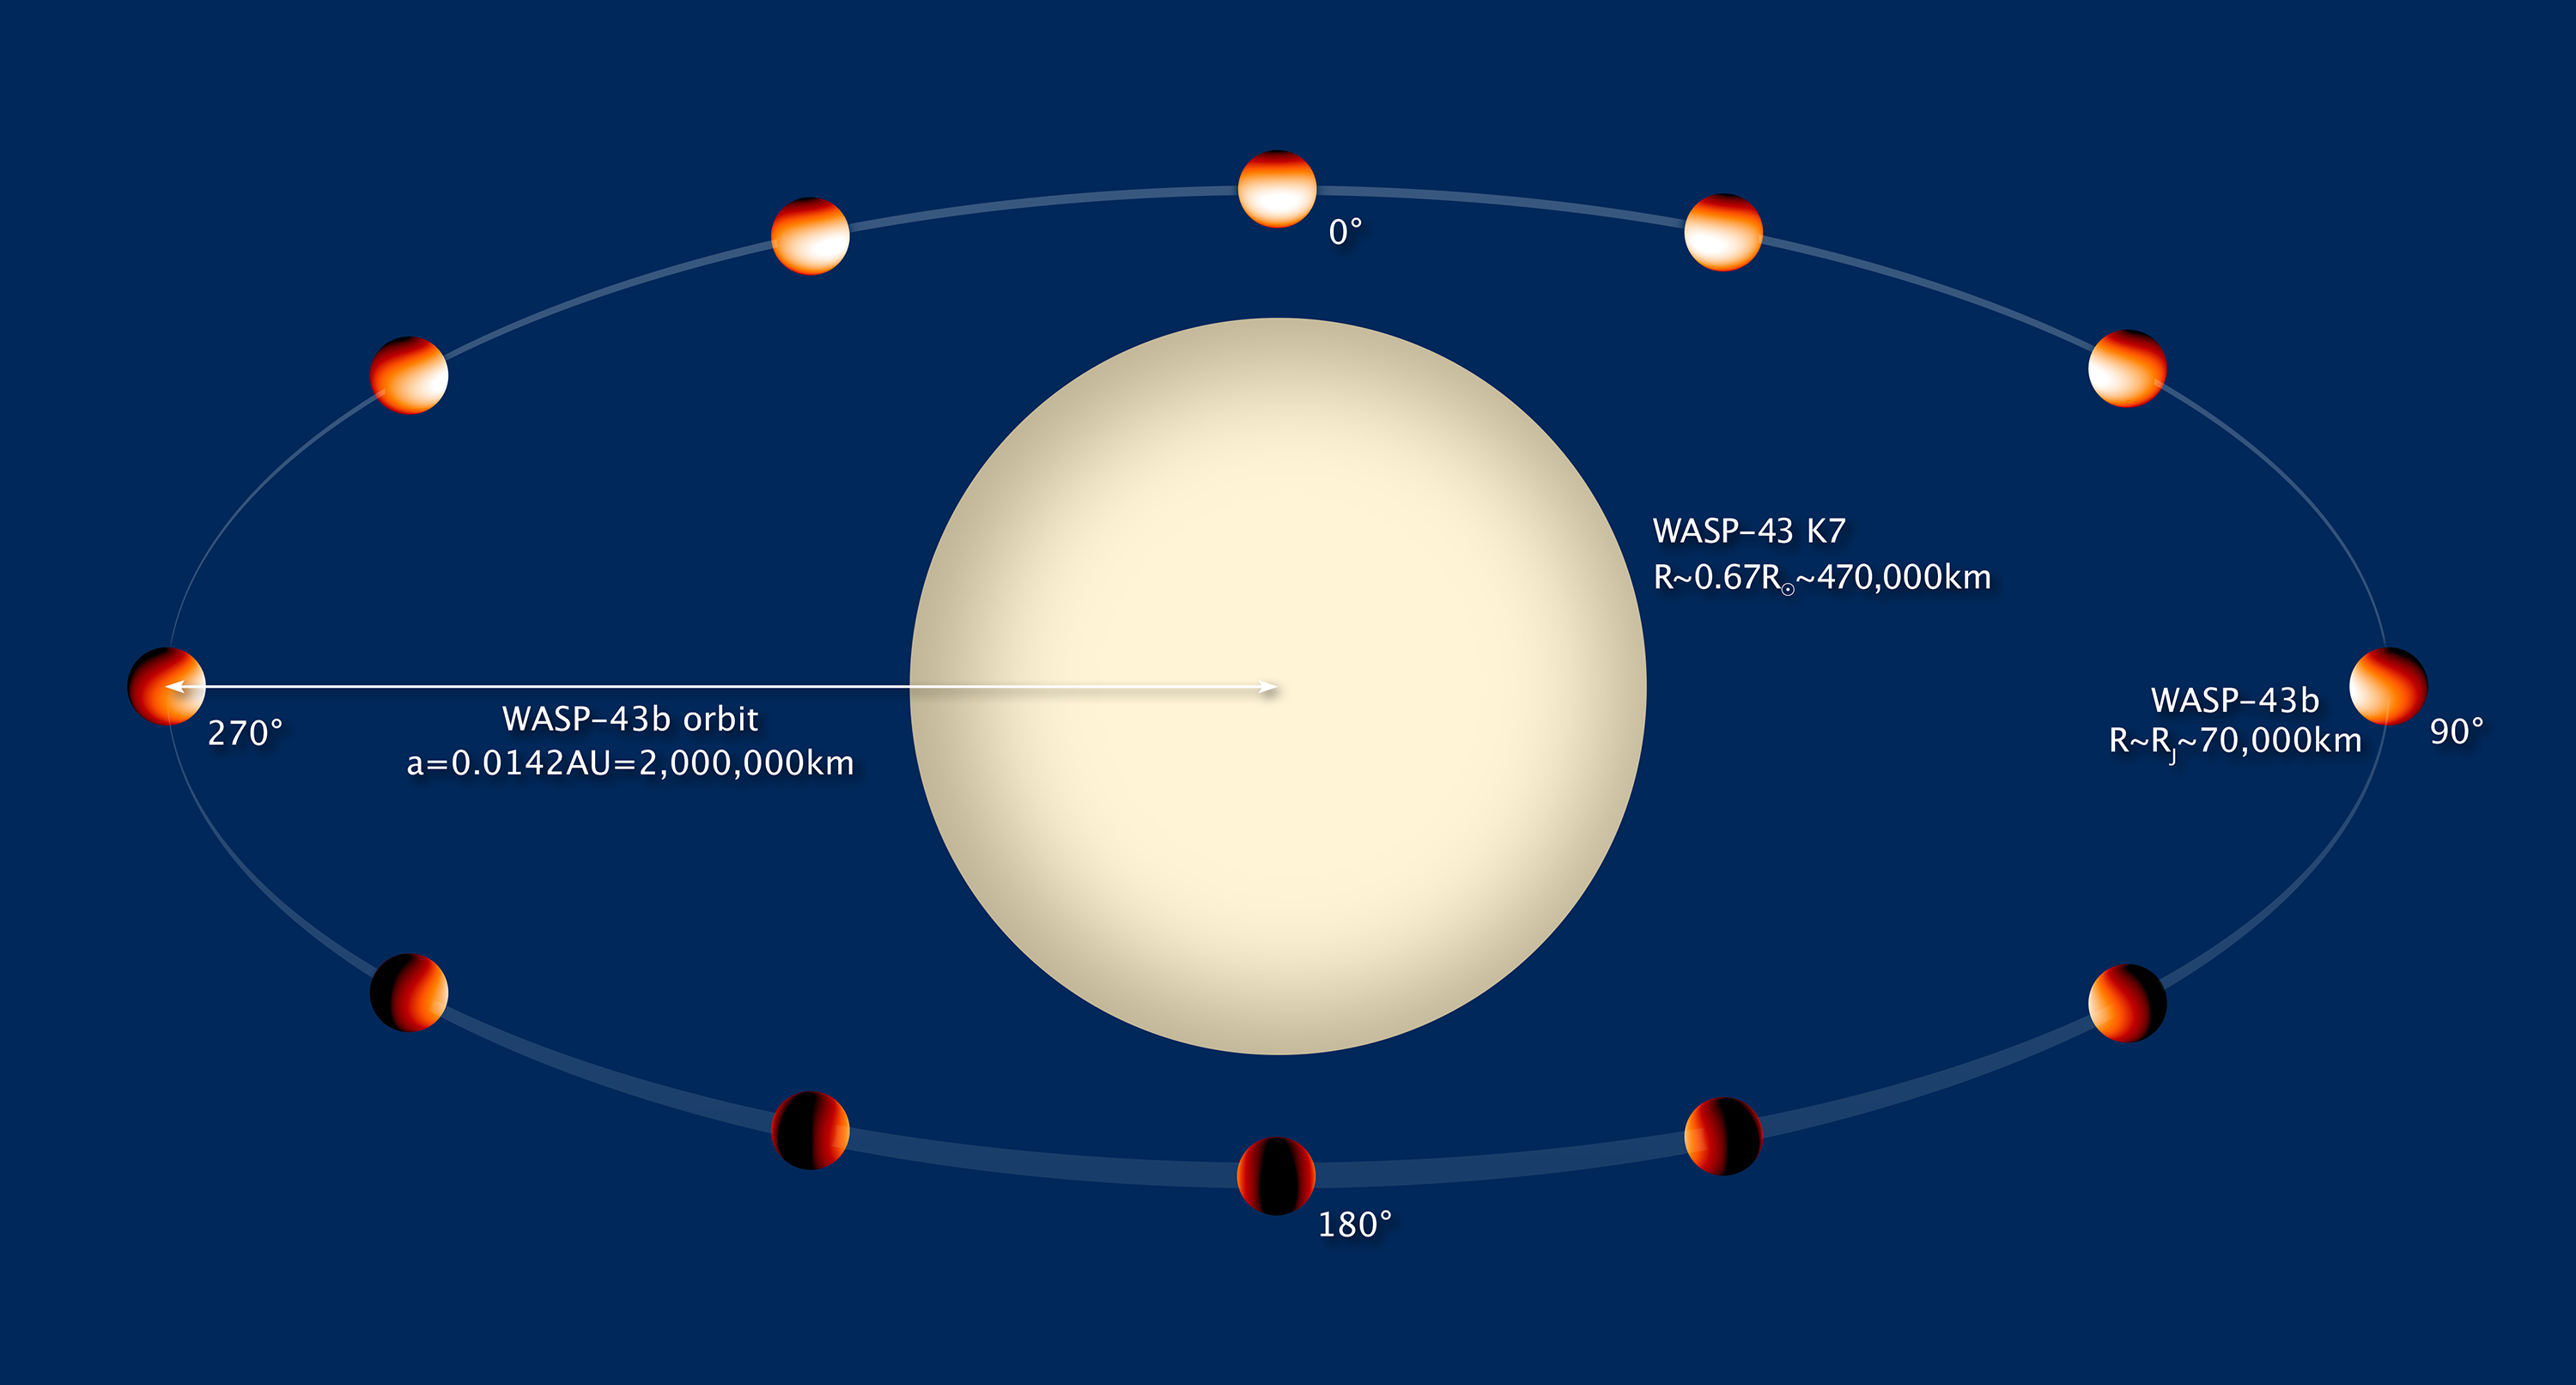

Artist’s Illustration of WASP-43b (Annotated)

Object Name: WASP-43b
Object Description: Extrasolar Planet
Instrument: HST/WFC3/IR
Filters: Grating: G141

Compass and Scale Compass and Scale An astronomical image with a scale that shows how large an object is on the sky, a compass that shows how the object is oriented on the sky, and the filters with which the image was made.

Credit: NASA, ESA, K. Stevenson, L. Kreidberg, and J. Bean (University of Chicago), and Z. Levay (STScI)